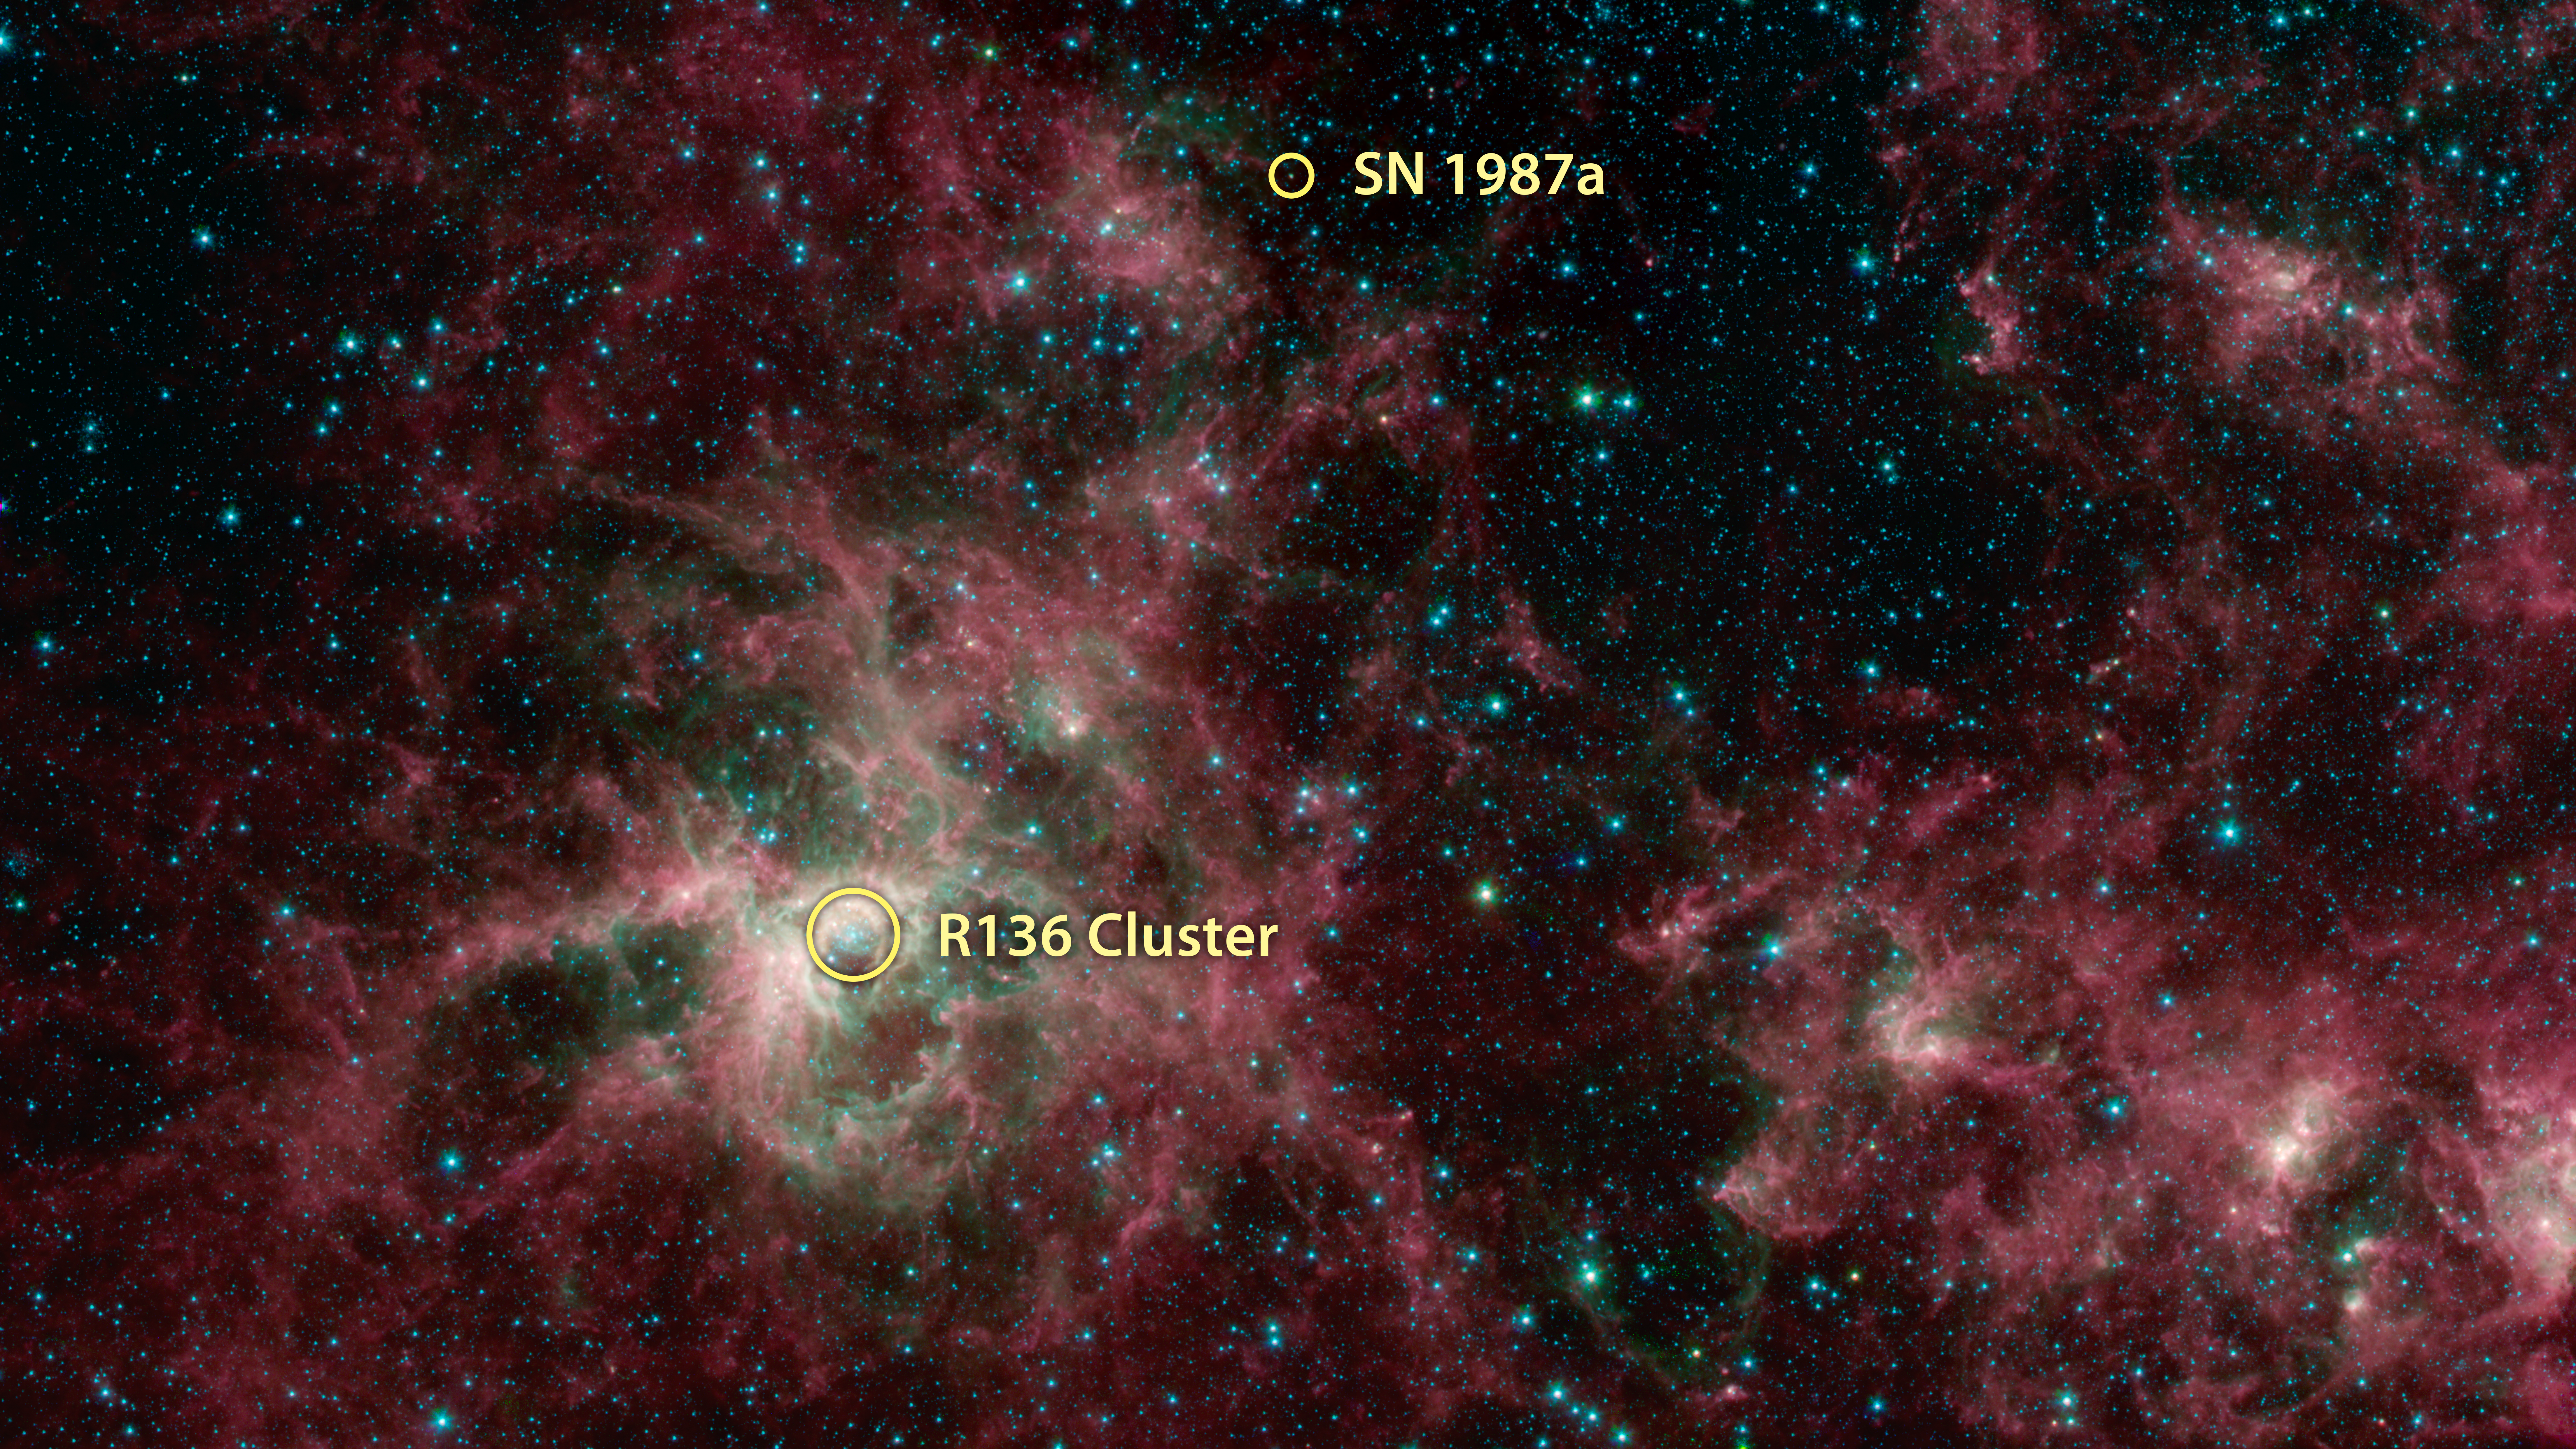

Tarantula Nebula Spitzer 3-Color Image (Annotated)

This image shows the location of Supernova 1987A and the starburst region R136 where massive stars form at a significantly higher rate than anywhere else in the galaxy.

NASA's Spitzer Space Telescope shows the Tarantula Nebula in three wavelengths of infrared light, each represented by a different color. The magenta-colored regions are dust composed of molecules called polycyclic aromatic hydrocarbons (PAHs), which are also found in ash from coal, wood and oil fires on Earth. PAHs emit in multiple wavelengths. The PAHs emit in multiple wavelengths, so the magenta color is a combination of red (corresponding to an infrared wavelength of 8 micrometers) and blue (3.6 micrometers). The green color in this image shows the presence of particularly hot gas emitting infrared light at a wavelength of 4.5 micrometers. The stars in the image are mostly a combination of green and blue. White hues indicate regions that radiate in all three wavelengths.

NASA's Jet Propulsion Laboratory, Pasadena, Calif., manages the Spitzer Space Telescope mission for NASA's Science Mission Directorate, Washington. Science operations are conducted at the Spitzer Science Center at the California Institute of Technology, also in Pasadena. Caltech manages JPL for NASA.

Credit: NASA/JPL-Caltech